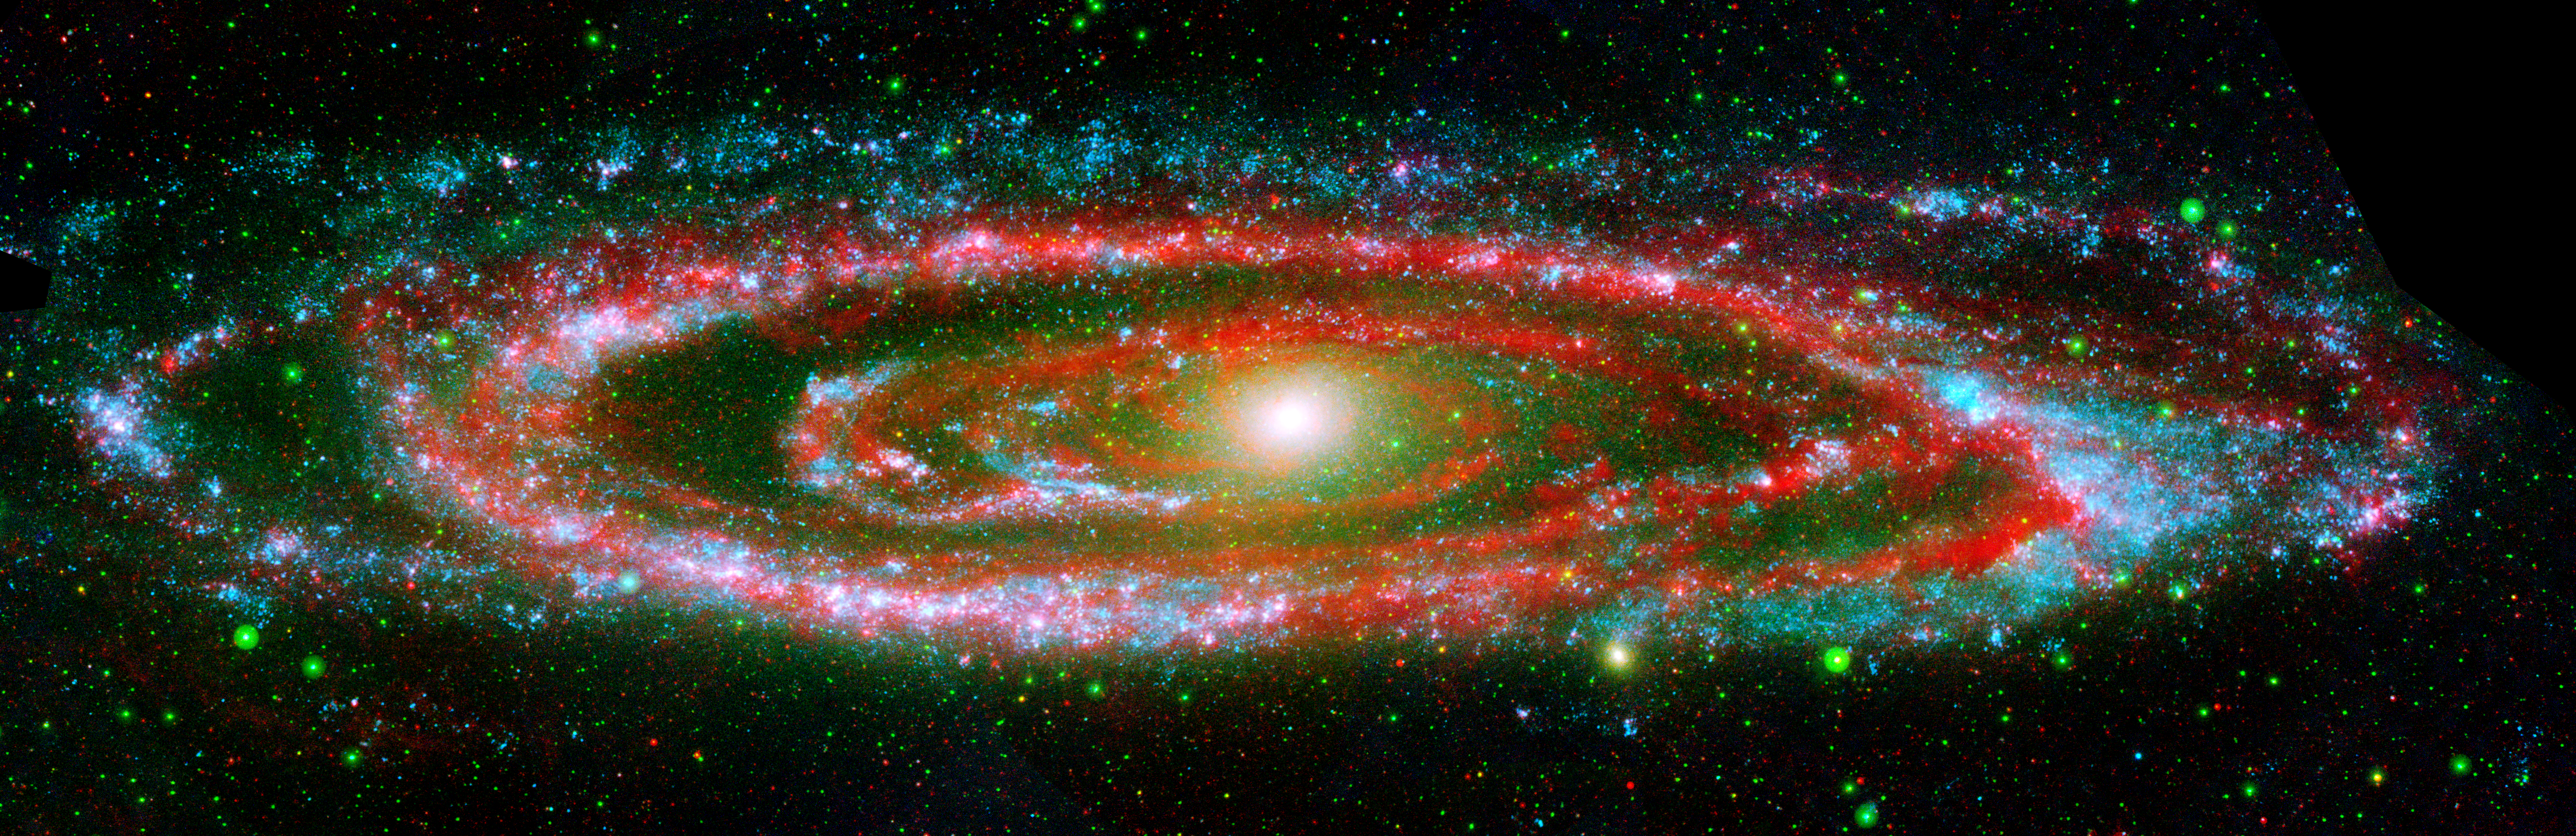

Amazing Andromeda Galaxy

The many “personalities” of our great galactic neighbor, the Andromeda galaxy, are exposed in this new composite image from NASA’s Galaxy Evolution Explorer and the Spitzer Space Telescope.

The wide, ultraviolet eyes of Galaxy Evolution Explorer reveal Andromeda’s “fiery” nature — hotter regions brimming with young and old stars. In contrast, Spitzer’s super-sensitive infrared eyes show Andromeda’s relatively “cool” side, which includes embryonic stars hidden in their dusty cocoons.

Galaxy Evolution Explorer detected young, hot, high-mass stars, which are represented in blue, while populations of relatively older stars are shown as green dots. The bright yellow spot at the galaxy’s center depicts a particularly dense population of old stars.

Swaths of red in the galaxy’s disk indicate areas where Spitzer found cool, dusty regions where stars are forming. These stars are still shrouded by the cosmic clouds of dust and gas that collapsed to form them.

Together, Galaxy Evolution Explorer and Spitzer complete the picture of Andromeda’s swirling spiral arms. Hints of pinkish purple depict regions where the galaxy’s populations of hot, high-mass stars and cooler, dust-enshrouded stars co-exist.

Located 2.5 million light-years away, the Andromeda is our largest nearby galactic neighbor. The galaxy’s entire disk spans about 260,000 light-years, which means that a light beam would take 260,000 years to travel from one end of the galaxy to the other. By comparison, our Milky Way galaxy’s disk is about 100,000 light-years across.

This image is a false color composite comprised of data from Galaxy Evolution Explorer’s far-ultraviolet detector (blue), near-ultraviolet detector (green), and Spitzer’s multiband imaging photometer at 24 microns (red).

Credit: NASA/JPL-Caltech